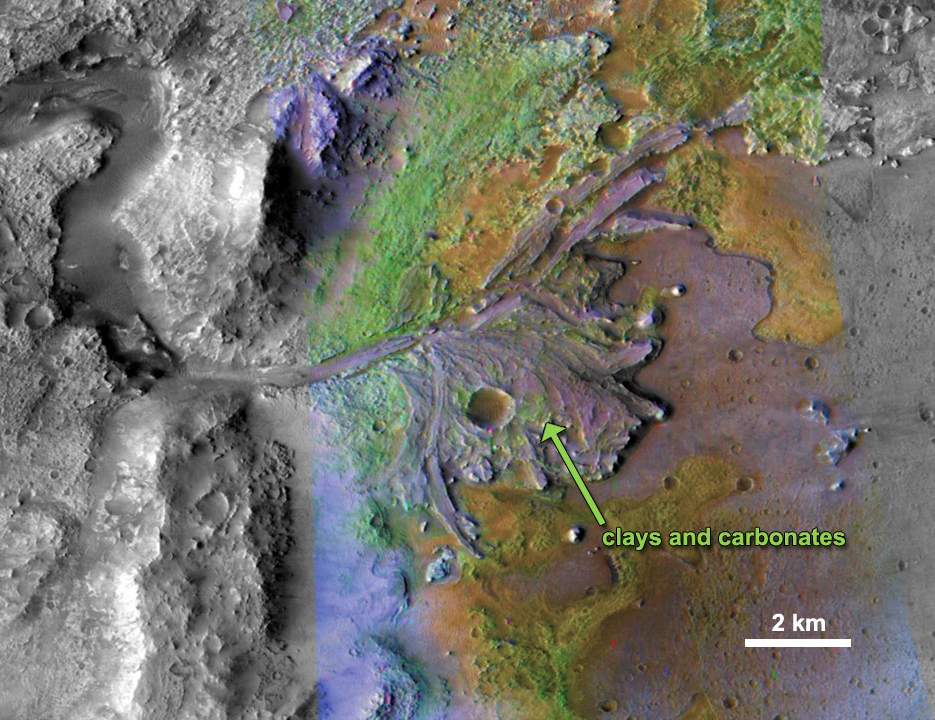

Chemical Alteration by Water, Jezero Crater Delta

On ancient Mars, water carved channels and transported sediments to form fans and deltas within lake basins. Examination of spectral data acquired from orbit show that some of these sediments have minerals that indicate chemical alteration by water. Here in Jezero Crater delta, sediments contain clays and carbonates. The image combines information from two instruments on NASA’s Mars Reconnaissance Orbiter, the Compact Reconnaissance Imaging Spectrometer for Mars and the Context Camera. (Reference: Ehlmann et al. 2008.)

Credit: NASA/JPL-Caltech/MSSS/JHU-APL